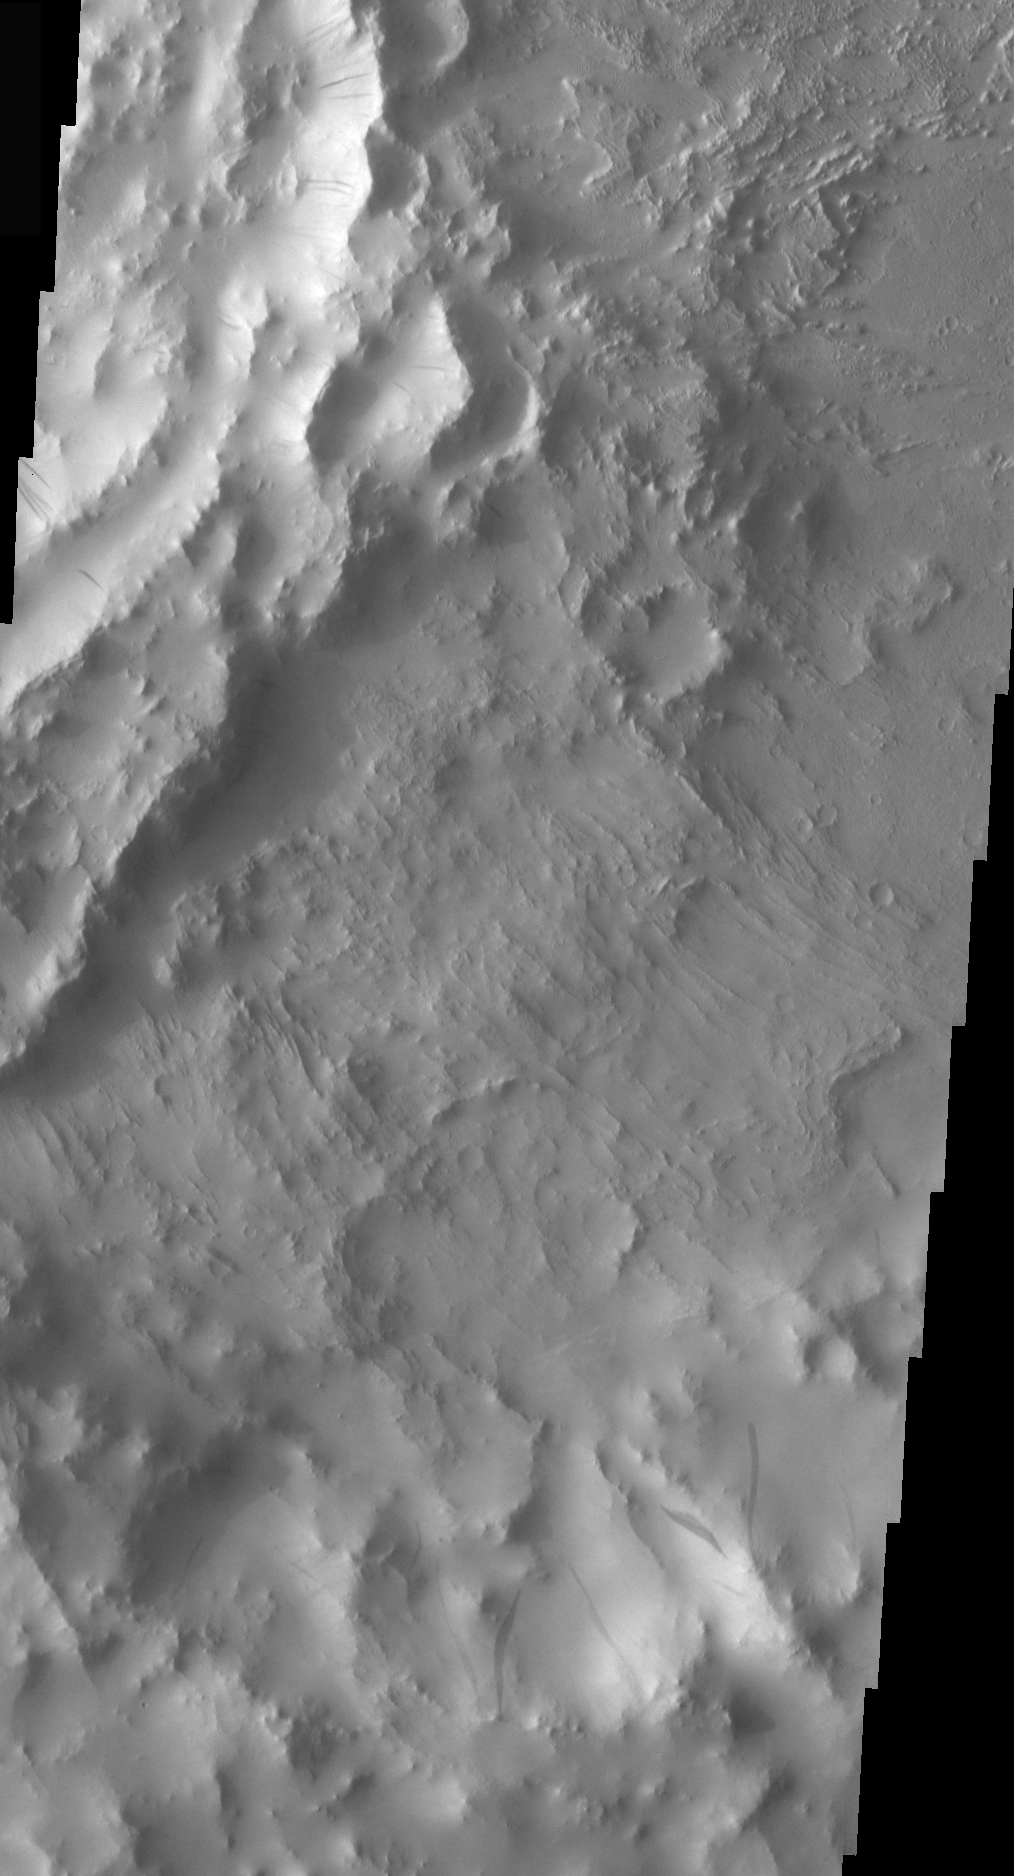

Crater Dust Avalanches

Dust avalanches, also called slope streaks, occur on many Martian terrains. The deposition of airborne dust on surfaces causes a bright tone in the THEMIS VIS images. Any movement of the dust downhill, a dust avalanche, will leave behind a streak where the darker, dust-free surface is exposed.

This region of dust avalanches is located in and around a crater to the west of yesterday’s image.

Image information: VIS instrument. Latitude 14.7, Longitude 32.7 East (327.3 West). 18 meter/pixel resolution.

Note: this THEMIS visual image has not been radiometrically nor geometrically calibrated for this preliminary release. An empirical correction has been performed to remove instrumental effects. A linear shift has been applied in the cross-track and down-track direction to approximate spacecraft and planetary motion. Fully calibrated and geometrically projected images will be released through the Planetary Data System in accordance with Project policies at a later time.

NASA’s Jet Propulsion Laboratory manages the 2001 Mars Odyssey mission for NASA’s Office of Space Science, Washington, D.C. The Thermal Emission Imaging System (THEMIS) was developed by Arizona State University, Tempe, in collaboration with Raytheon Santa Barbara Remote Sensing. The THEMIS investigation is led by Dr. Philip Christensen at Arizona State University. Lockheed Martin Astronautics, Denver, is the prime contractor for the Odyssey project, and developed and built the orbiter. Mission operations are conducted jointly from Lockheed Martin and from JPL, a division of the California Institute of Technology in Pasadena.

Credit: NASA/JPL/Arizona State University